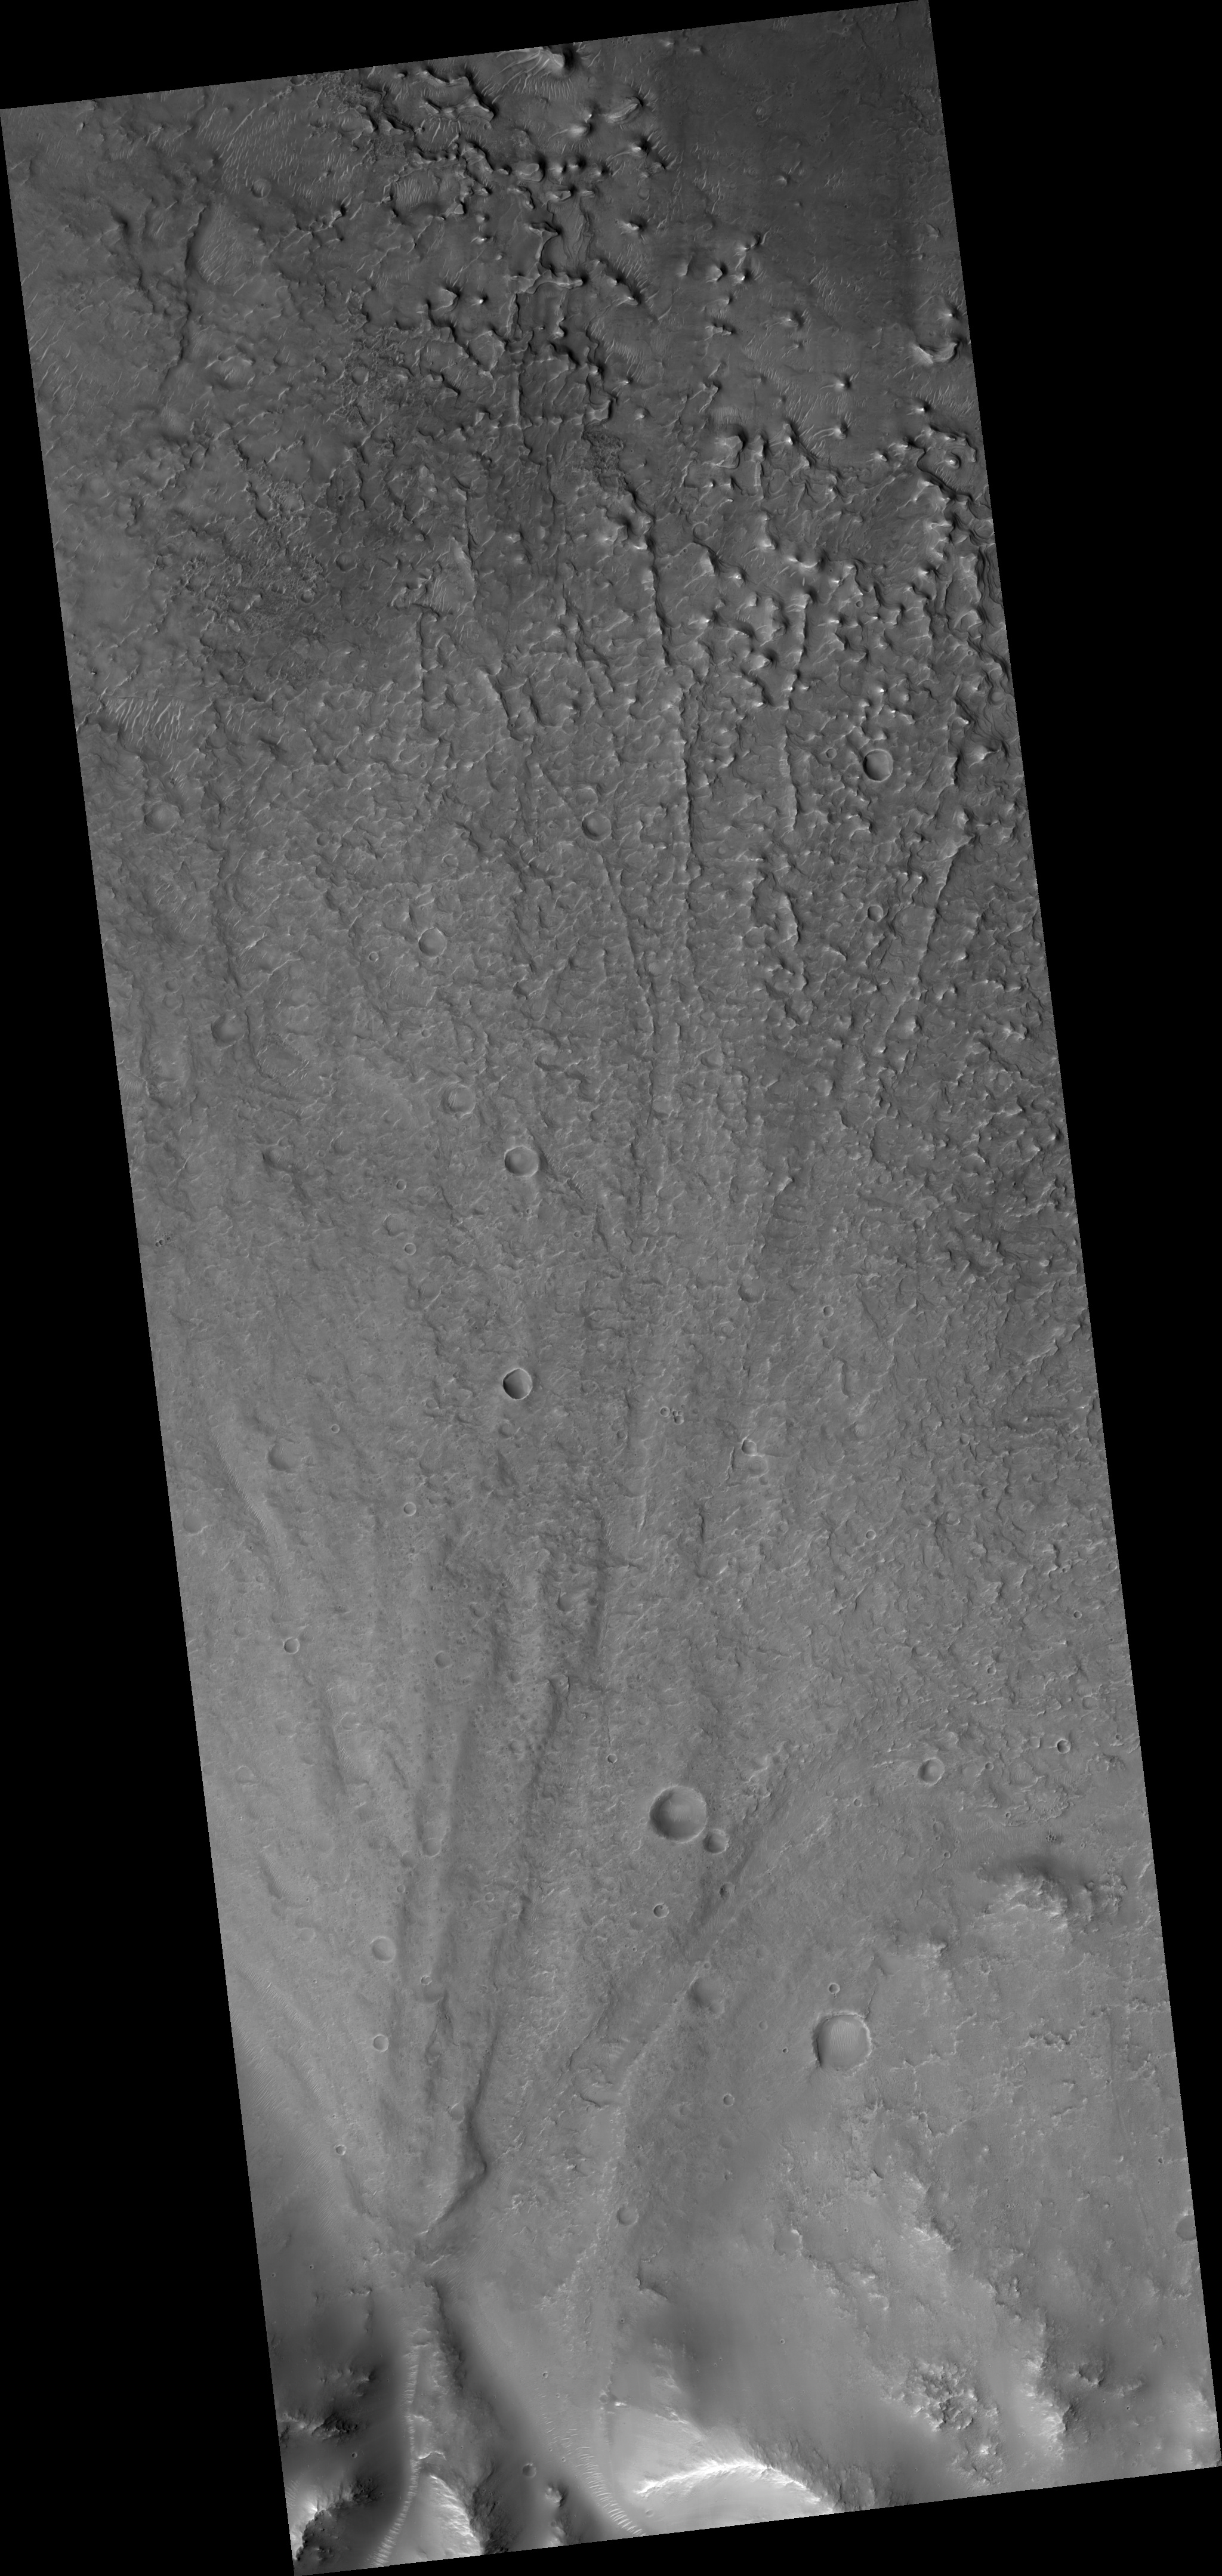

Alluvial Fan Along a Crater Wall

This HiRISE image (PSP_003269_1600) covers an alluvial fan along the wall of a large crater in the mid latitudes of the southern hemisphere of Mars.

The fan was formed when water and sediments drained down the steep wall of the crater creating a cone-shaped pile of debris at the base. As the fan grew with time, the channels carrying water and sediment across the fan surface changed locations, producing a layered deposit capped by channels radiating from the fan apex along the crater wall.

Subsequent stripping of the fan surface by the wind has left the coarser channel deposits in relief and exposed the fine scale layering within the fan in many locations. While is it is not known whether the source of the water responsible for creating the fan was related runoff from precipitation or groundwater or perhaps both, alluvial fans of broadly similar form are observed in many locations on Earth and are usually formed by runoff from precipitation.

Observation Toolbox
Acquisition date: 4 April 2007
Local Mars time: 3:42 PM
Degrees latitude (centered): -19.9°
Degrees longitude (East): 123.2°
Range to target site: 258.6 km (161.6 miles)
Original image scale range: 25.9 cm/pixel (with 1 x 1 binning) so objects ~78 cm across are resolved
Map-projected scale: 25 cm/pixel and north is up
Map-projection: EQUIRECTANGULAR
Emission angle: 4.7°
Phase angle: 48.6°
Solar incidence angle: 53°, with the Sun about 37° above the horizon
Solar longitude: 215.1°, Northern Autumn

NASA’s Jet Propulsion Laboratory, a division of the California Institute of Technology in Pasadena, manages the Mars Reconnaissance Orbiter for NASA’s Science Mission Directorate, Washington. Lockheed Martin Space Systems, Denver, is the prime contractor for the project and built the spacecraft. The High Resolution Imaging Science Experiment is operated by the University of Arizona, Tucson, and the instrument was built by Ball Aerospace and Technology Corp., Boulder, Colo.

Credit: NASA/JPL/Univ. of Arizona